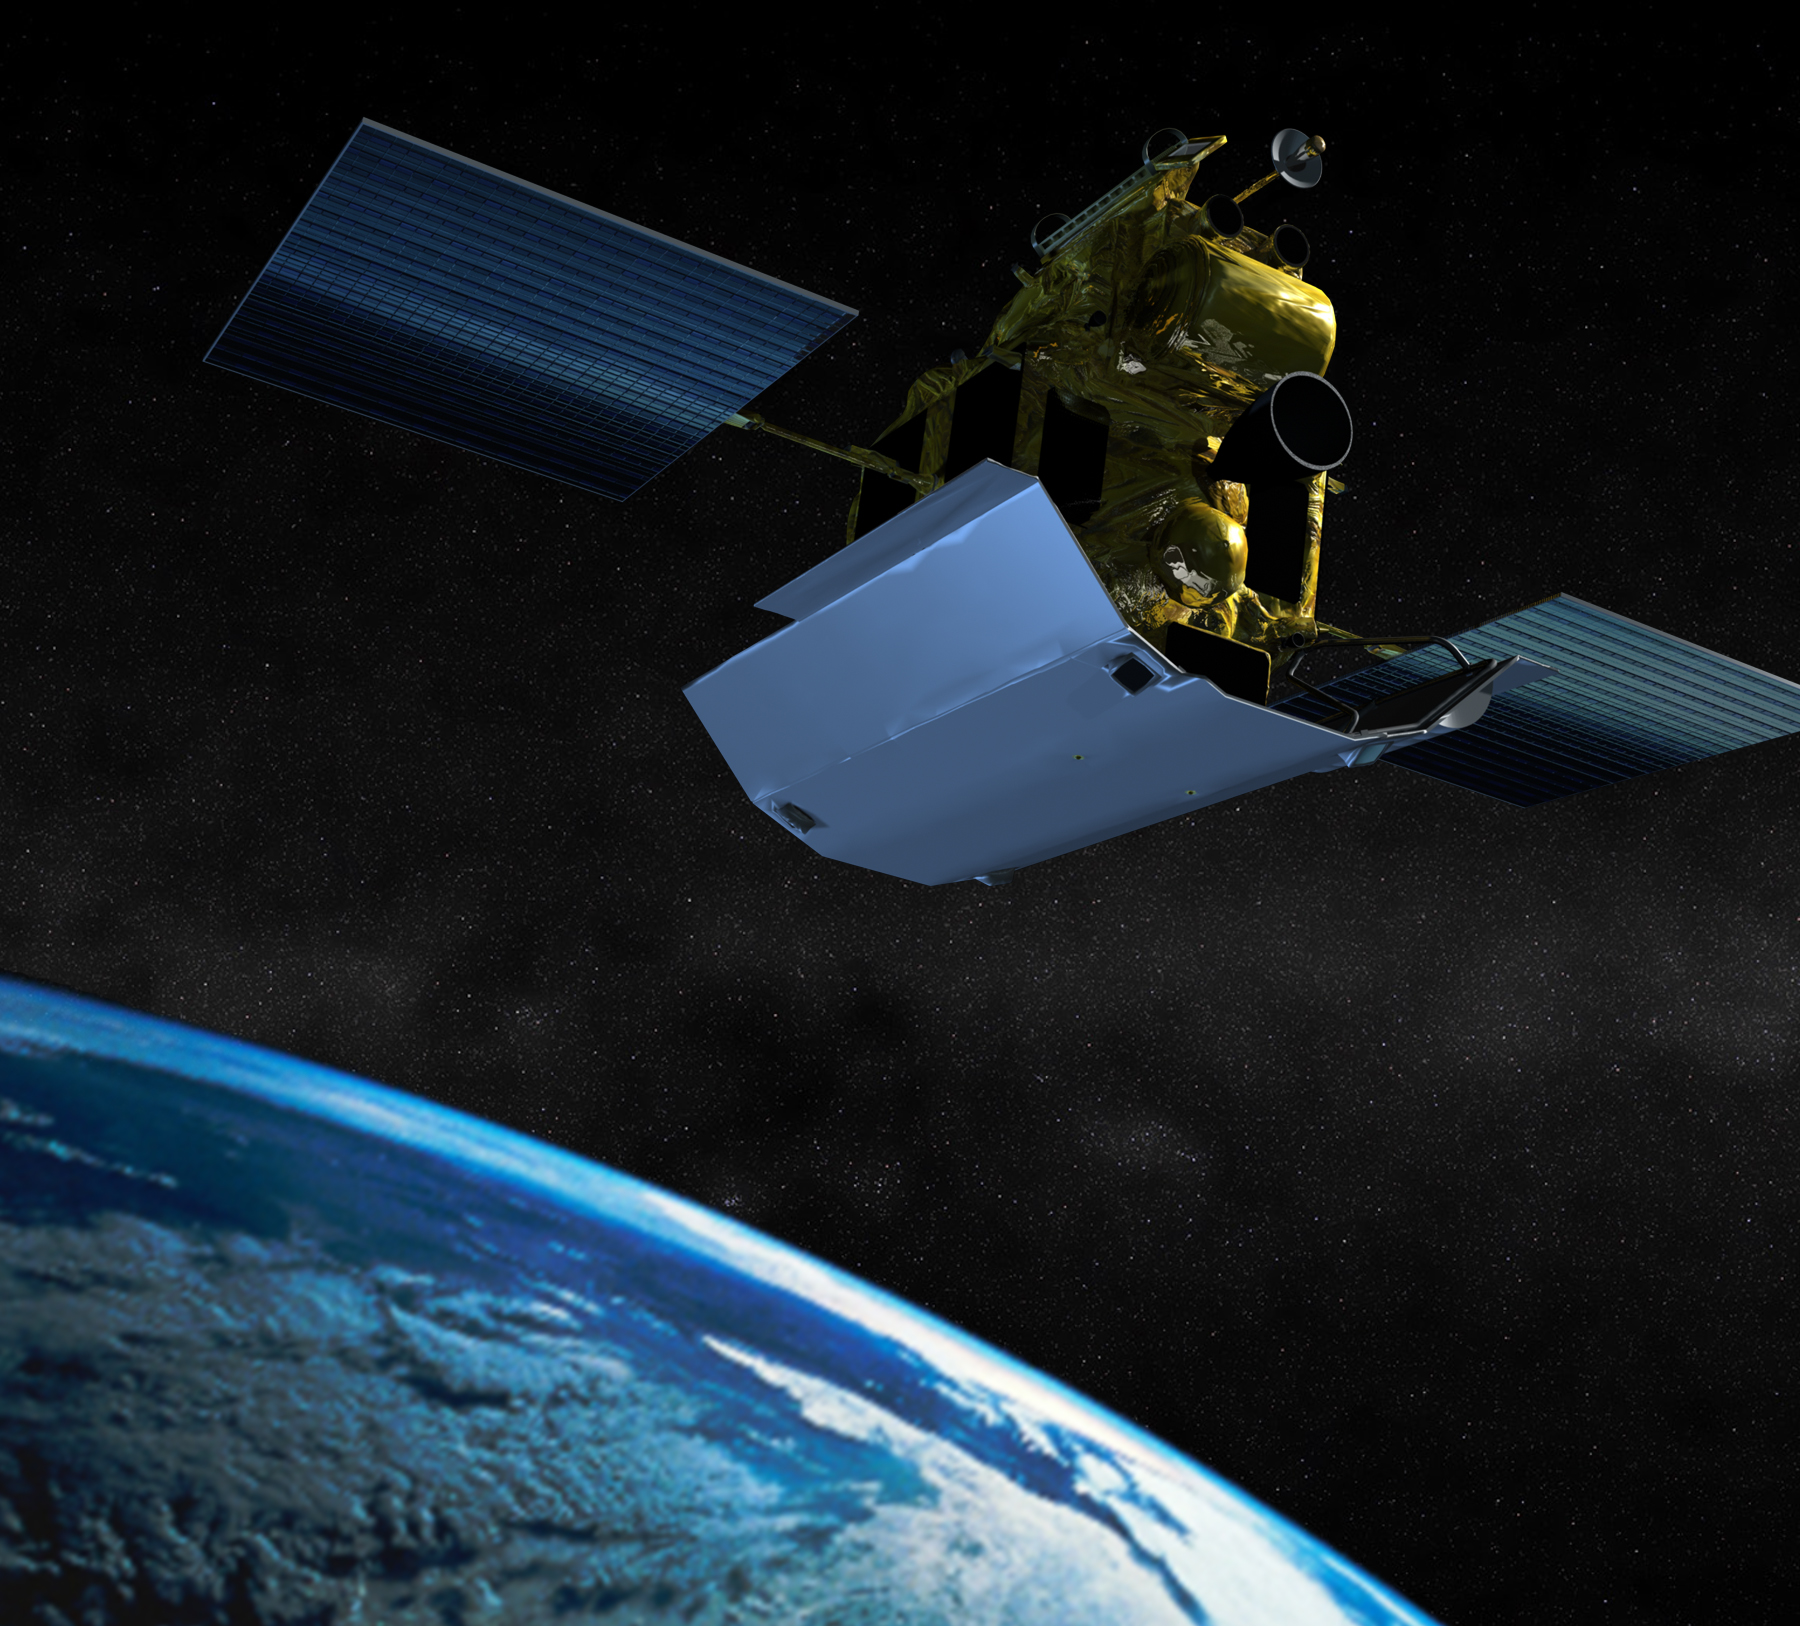

MESSENGER Departing Earth (Artist’s Concept)

Artist’s impression of the MErcury Surface, Space ENvironment, GEochemistry, and Ranging (MESSENGER) spacecraft as it leaves Earth, following its Aug. 3, 2004 launch from Cape Canaveral Air Force Station, Fla. aboard a Delta II rocket. The spacecraft will fly past Earth once, Venus twice and Mercury three times before starting a yearlong orbital study of the innermost planet in March 2011.

For information regarding the use of images, see the MESSENGER image use policy.

Credit: NASA/Johns Hopkins University Applied Physics Laboratory/Carnegie Institution of Washington